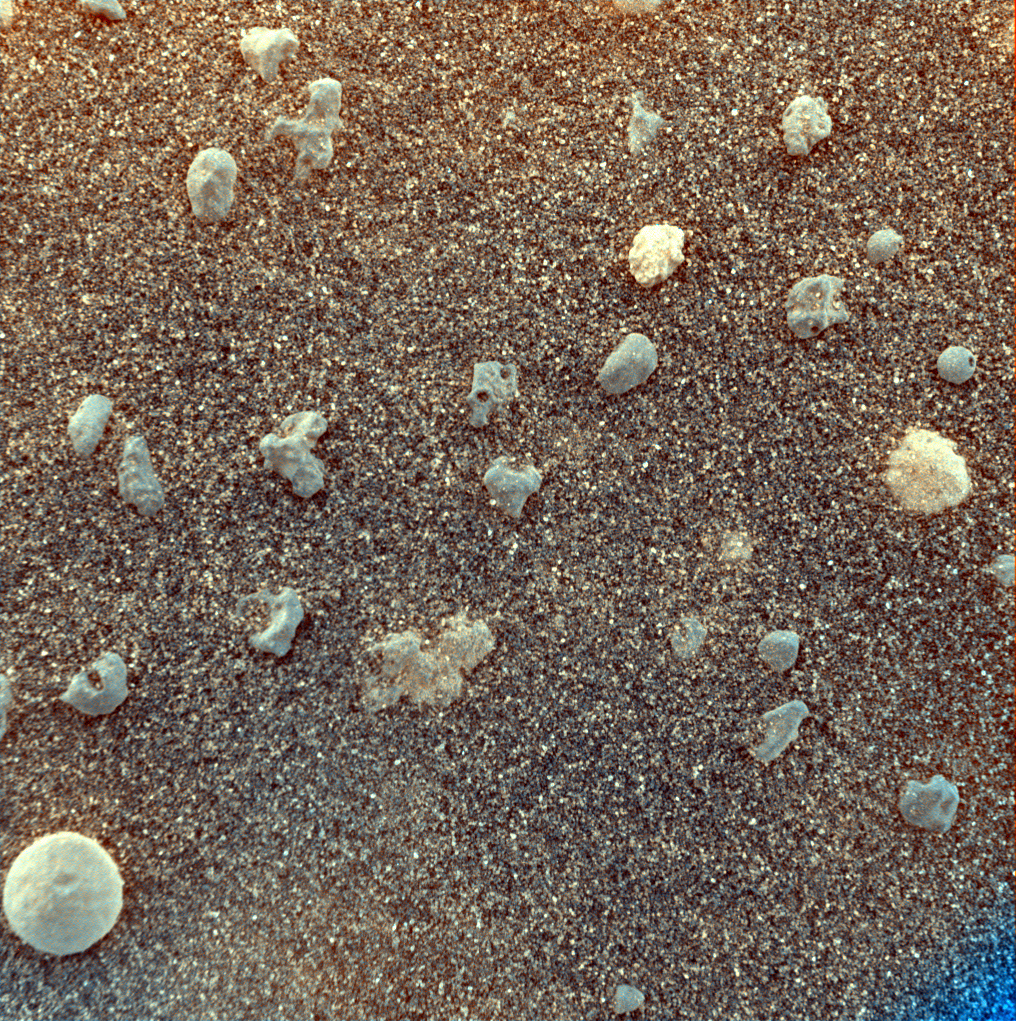

Mars Under the Microscope (stretched)

This magnified look at the martian soil near the Mars Exploration Rover Opportunity’s landing site, Meridiani Planum, shows coarse grains sprinkled over a fine layer of sand. The image was captured on the 10th day, or sol, of the rover’s mission by its microscopic imager, located on the instrument deployment device, or “arm.” Scientists are intrigued by the spherical rocks, which can be formed by a variety of geologic processes, including cooling of molten lava droplets and accretion of concentric layers of material around a particle or “seed.”

The examined patch of soil is 3 centimeters (1.2 inches) across. The circular grain in the lower left corner is approximately 3 millimeters (.12 inches) across, or about the size of a sunflower seed.

This stretched color composite was obtained by merging images acquired with the orange-tinted dust cover open and closed. The varying hints of orange suggest differences in mineral composition. The blue tint at the lower right corner is a tag used by scientists to indicate that the dust cover is closed.

Credit: NASA/JPL/US Geological Survey